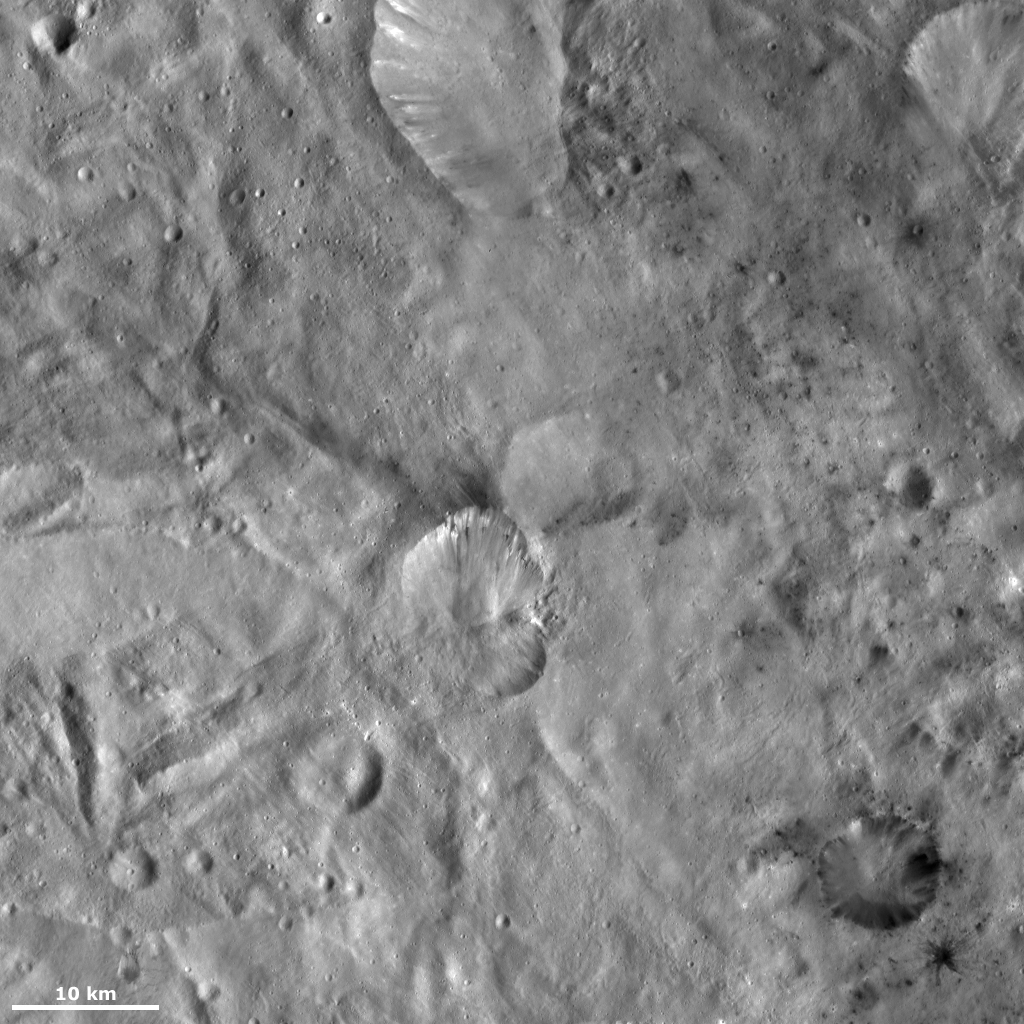

Helena and Laelia Craters

This Dawn framing camera (FC) image of Vesta shows Helena crater, which is the crater that resembles the shape of a butterfly’s wings in the center of the image, and Laelia crater, which is the crater in the bottom right corner of the image. Helena is approximately 22 kilometers (14 miles) in diameter and Laelia is approximately 9 kilometers (6 miles) in diameter. There are many areas of dark material in and around Laelia crater. Some of this dark material crops out from the crater’s rim and slumps towards its center, while other patches of dark material, mostly associated with smaller craters, surround Laelia. There is another, similarly sized crater, which appears to be overlapped by Helena crater. Helena looks slightly fresher than this other crater so it is likely Helena that is the younger crater.

This image is located in Vesta’s Sextilia quadrangle, in Vesta’s southern hemisphere. NASA’s Dawn spacecraft obtained this image with its framing camera on Oct. 13, 2011. This image was taken through the camera’s clear filter. The distance to the surface of Vesta is 700 kilometers (435 miles) and the image has a resolution of about 68 meters (223 feet) per pixel. This image was acquired during the HAMO (high-altitude mapping orbit) phase of the mission.

The Dawn mission to Vesta and Ceres is managed by NASA’s Jet Propulsion Laboratory, a division of the California Institute of Technology in Pasadena, for NASA’s Science Mission Directorate, Washington D.C. UCLA is responsible for overall Dawn mission science. The Dawn framing cameras have been developed and built under the leadership of the Max Planck Institute for Solar System Research, Katlenburg-Lindau, Germany, with significant contributions by DLR German Aerospace Center, Institute of Planetary Research, Berlin, and in coordination with the Institute of Computer and Communication Network Engineering, Braunschweig. The Framing Camera project is funded by the Max Planck Society, DLR, and NASA/JPL.

Credit: NASA/JPL-Caltech/UCLA/MPS/DLR/IDA